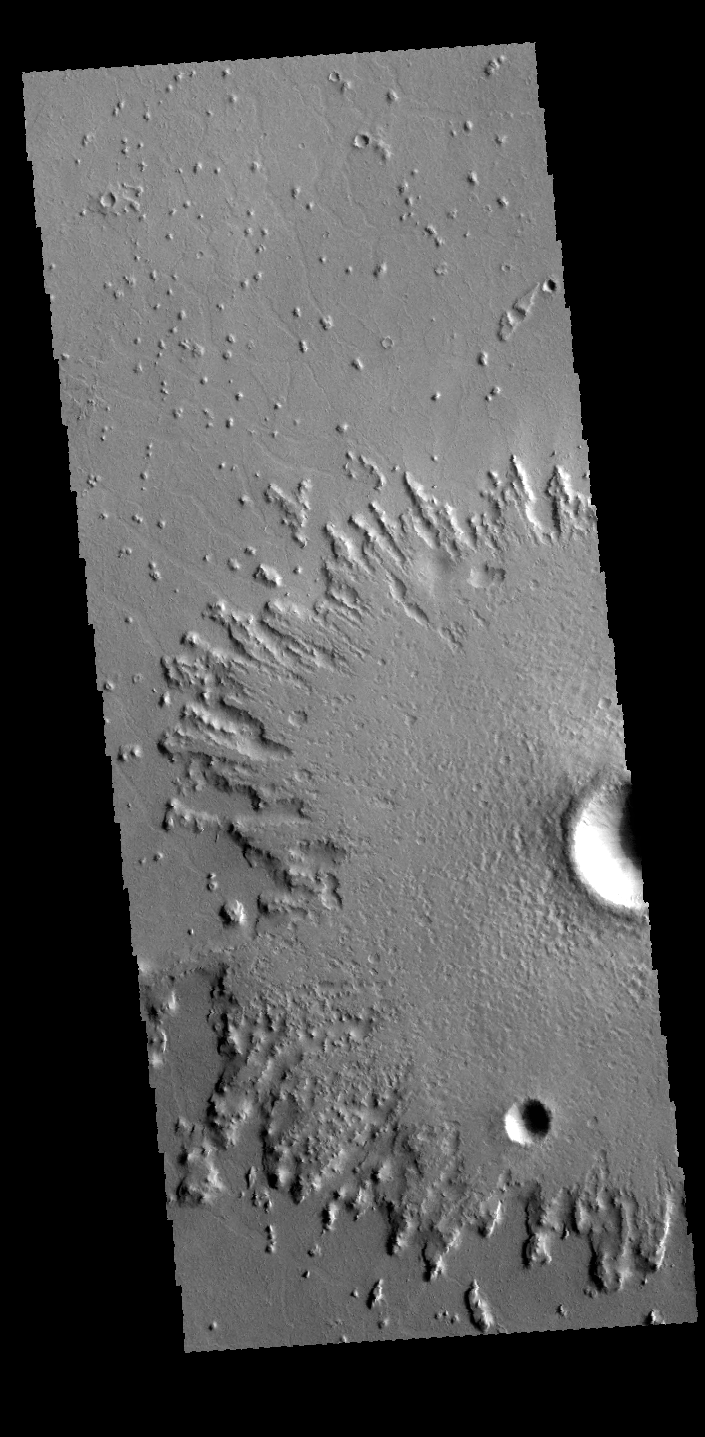

Crater Ejecta

This VIS image shows part of an unnamed crater in Amazonis Planitia. The radial nature of the emplaced ejecta can be seen at the edge of the ejecta. It is somewhat unusual that the crater ejecta has such an abrupt margin with a large elevation difference from the surrounding plains. Craters with this type of ejecta are often called pedestal craters.

Credit: NASA/JPL-Caltech/ASU